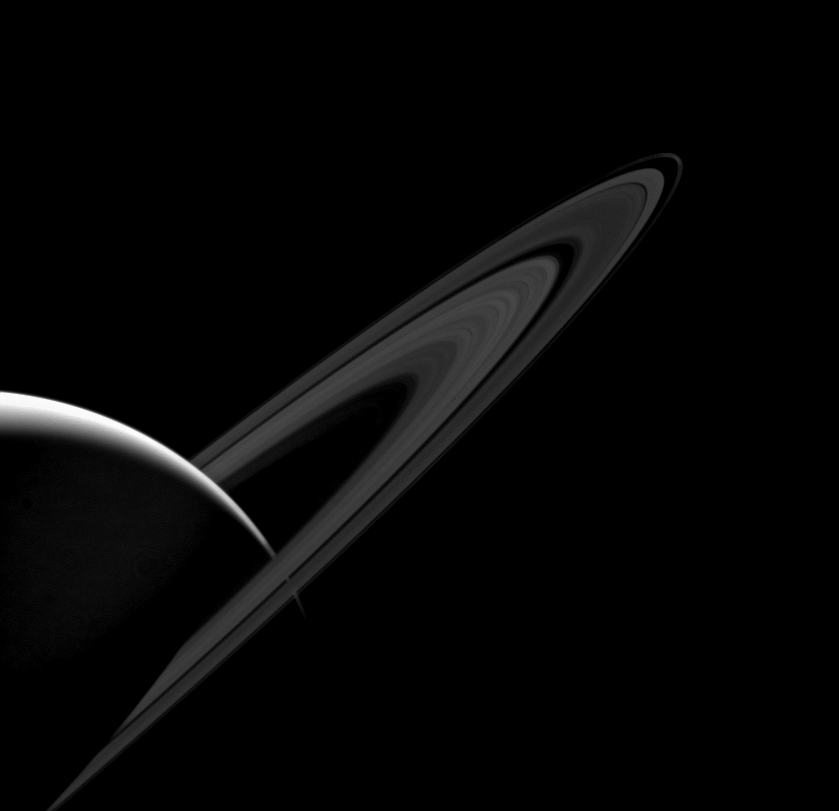

Darkness

Saturn’s main rings, seen here on their “lit” face, appear much darker than normal. That’s because they tend to scatter light back toward its source — in this case, the Sun.

Usually, when taking images of the rings in geometries like this, exposures times are increased to make the rings more visible. Here, the requirement to not over-expose Saturn’s lit crescent reveals just how dark the rings actually become. Scientists are interested in images in this sunward-facing (“high phase”) geometry because the way that the rings scatter sunlight can tell us much about the ring particles’ physical make-up.

This view looks toward the sunlit side of the rings from about 6 degrees above the ringplane. The image was taken in visible light with the Cassini spacecraft wide-angle camera on Jan. 12, 2014.

The view was acquired at a distance of approximately 1.4 million miles (2.3 million kilometers) from Saturn and at a Sun-Saturn-spacecraft, or phase, angle of 152 degrees. Image scale is 86 miles (138 kilometers) per pixel.

The Cassini-Huygens mission is a cooperative project of NASA, the European Space Agency and the Italian Space Agency. NASA’s Jet Propulsion Laboratory, a division of the California Institute of Technology in Pasadena, manages the mission for NASA’s Science Mission Directorate, Washington. The Cassini orbiter and its two onboard cameras were designed, developed and assembled at JPL. The imaging operations center is based at the Space Science Institute in Boulder, Colo.

Credit: NASA/JPL-Caltech/Space Science Institute